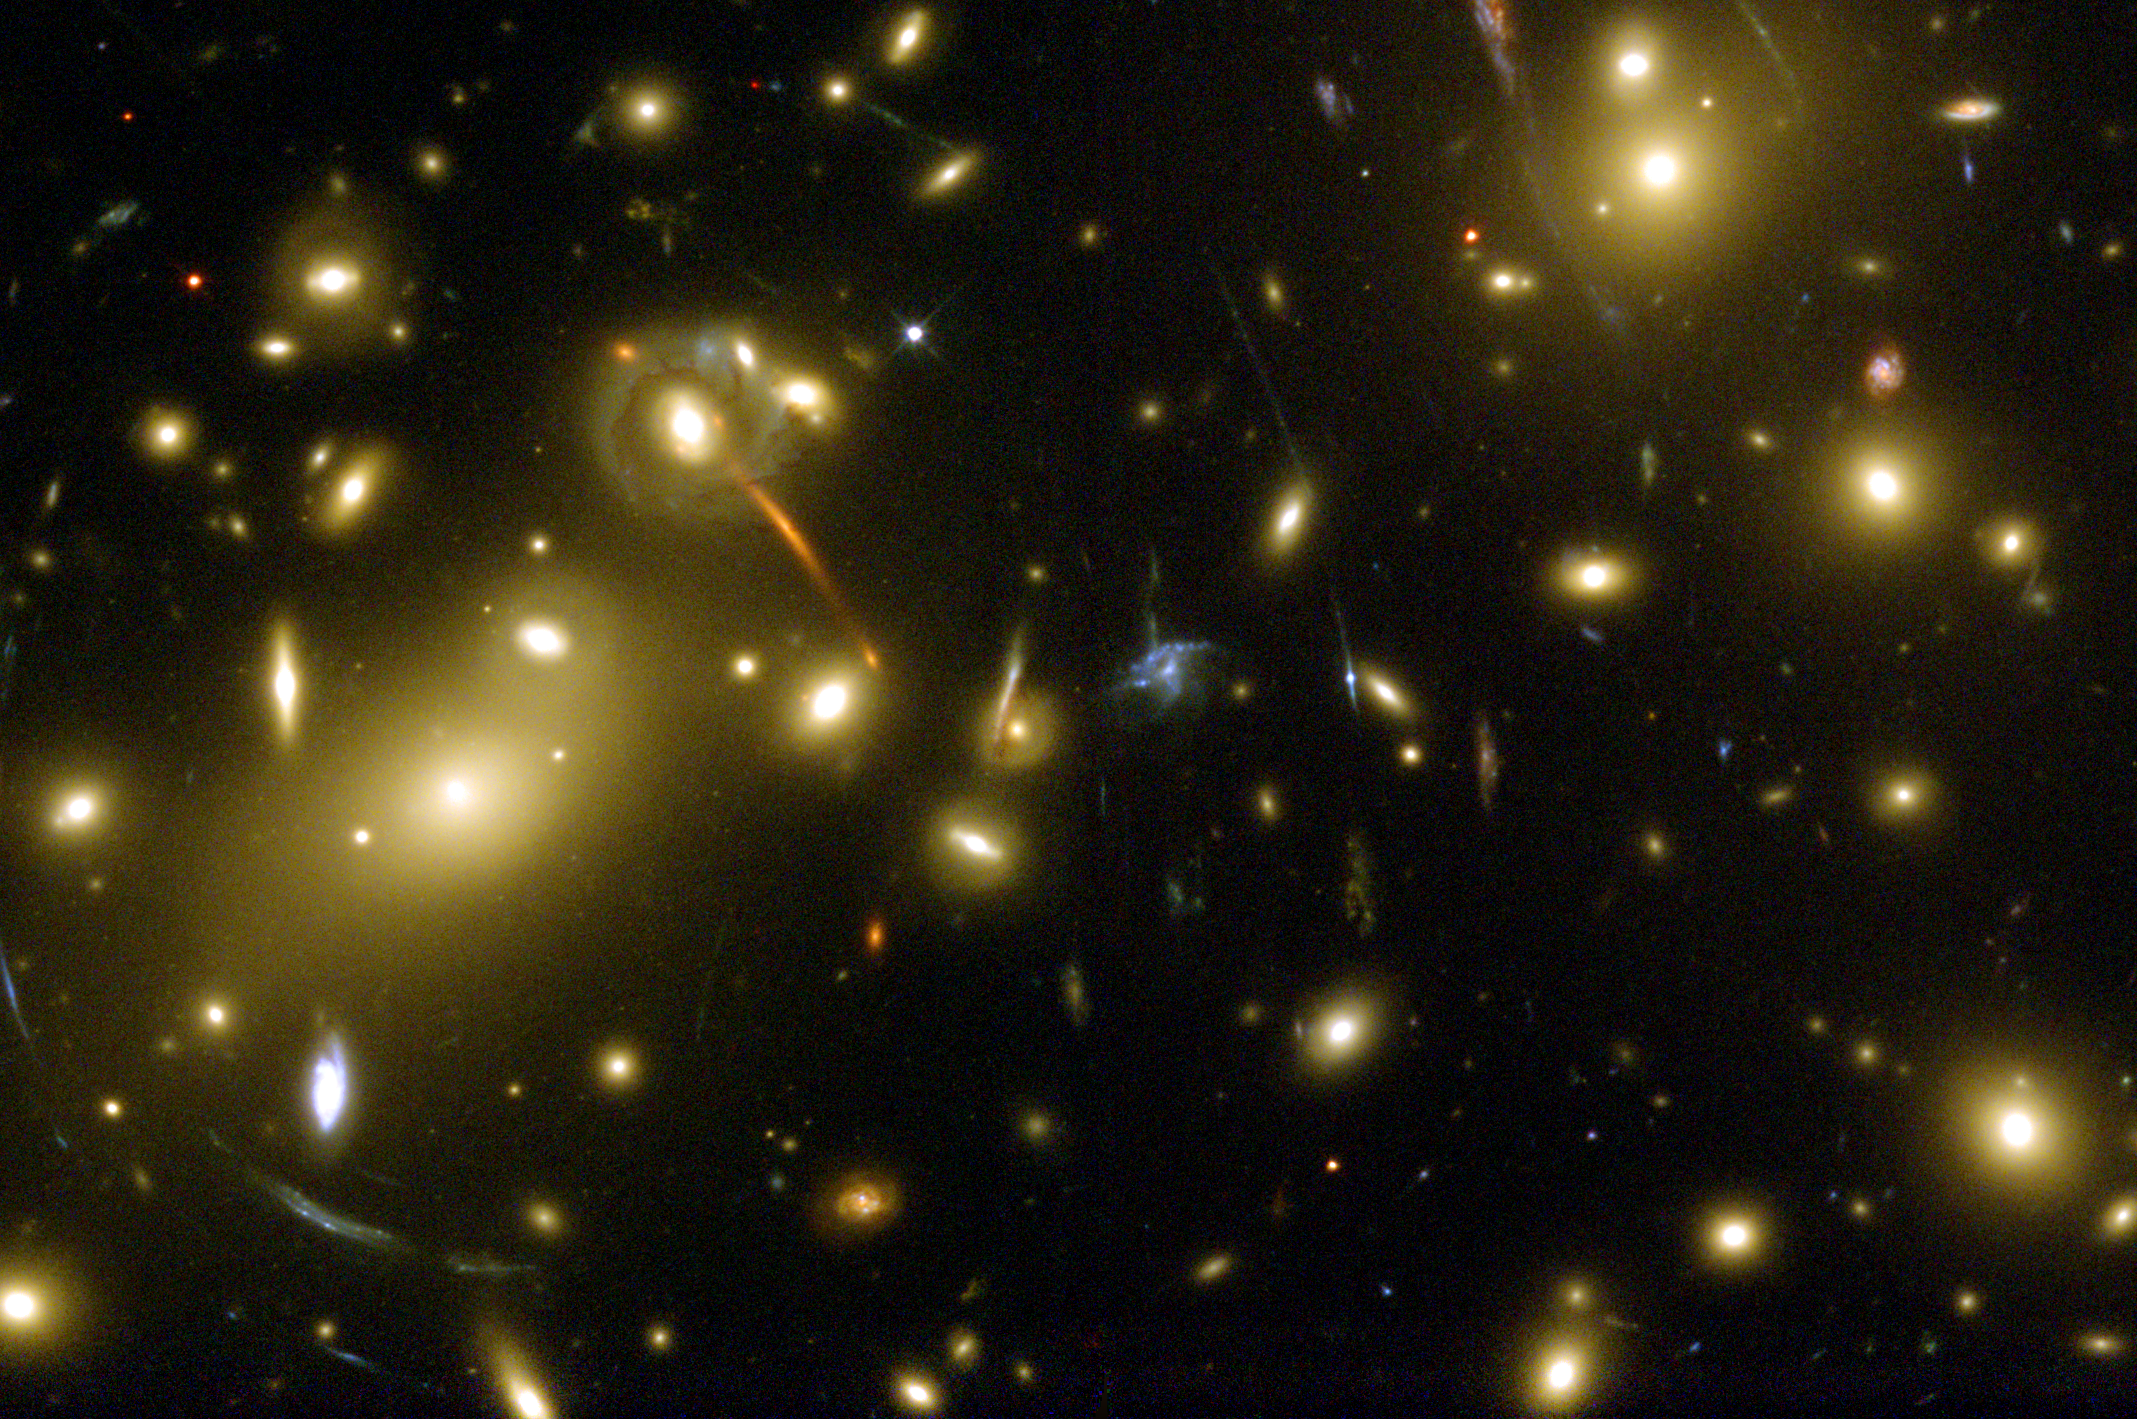

Galaxy Cluster Abell 2218’s “Gravitational Lens”

Object Name: Abell 2218
Object Description: Galaxy Cluster, Gravitational Lens
Instrument: HST/WFPC2
Filters: F450W (Wide B), F606W (Wide V), and F814 W (I)
Exposure Time: 9.4 hours

Compass and Scale Compass and Scale An astronomical image with a scale that shows how large an object is on the sky, a compass that shows how the object is oriented on the sky, and the filters with which the image was made.

Credit: NASA, ESA, Richard Ellis (Caltech) and Jean-Paul Kneib (Observatoire Midi-Pyrenees, France); Acknowledgment: NASA, A. Fruchter and the ERO Team (STScI and ST-ECF)